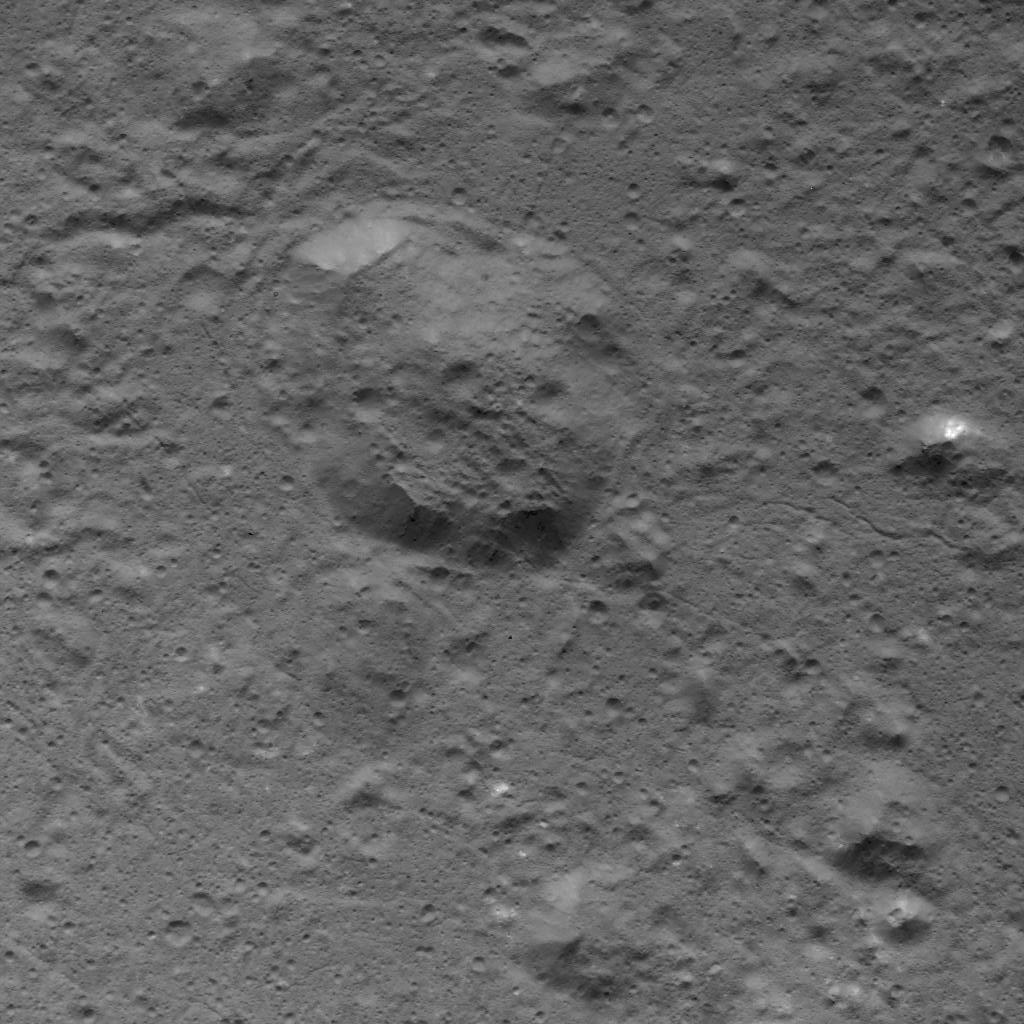

Dome in Occator Crater

This image was obtained by NASA’s Dawn spacecraft on July 5, 2018 from an altitude of about 32 miles (51 kilometers).

The center of this picture is located at about 18.8 degrees north latitude and 240.7 degrees east longitude.

Dawn’s mission is managed by JPL for NASA’s Science Mission Directorate in Washington. Dawn is a project of the directorates Discovery Program, managed by NASA’s Marshall Space Flight Center in Huntsville, Alabama. JPL is responsible for overall Dawn mission science. Orbital ATK Inc., in Dulles, Virginia, designed and built the spacecraft. The German Aerospace Center, Max Planck Institute for Solar System Research, Italian Space Agency and Italian National Astrophysical Institute are international partners on the mission team.

Credit: NASA/JPL-Caltech/UCLA/MPS/DLR/IDA